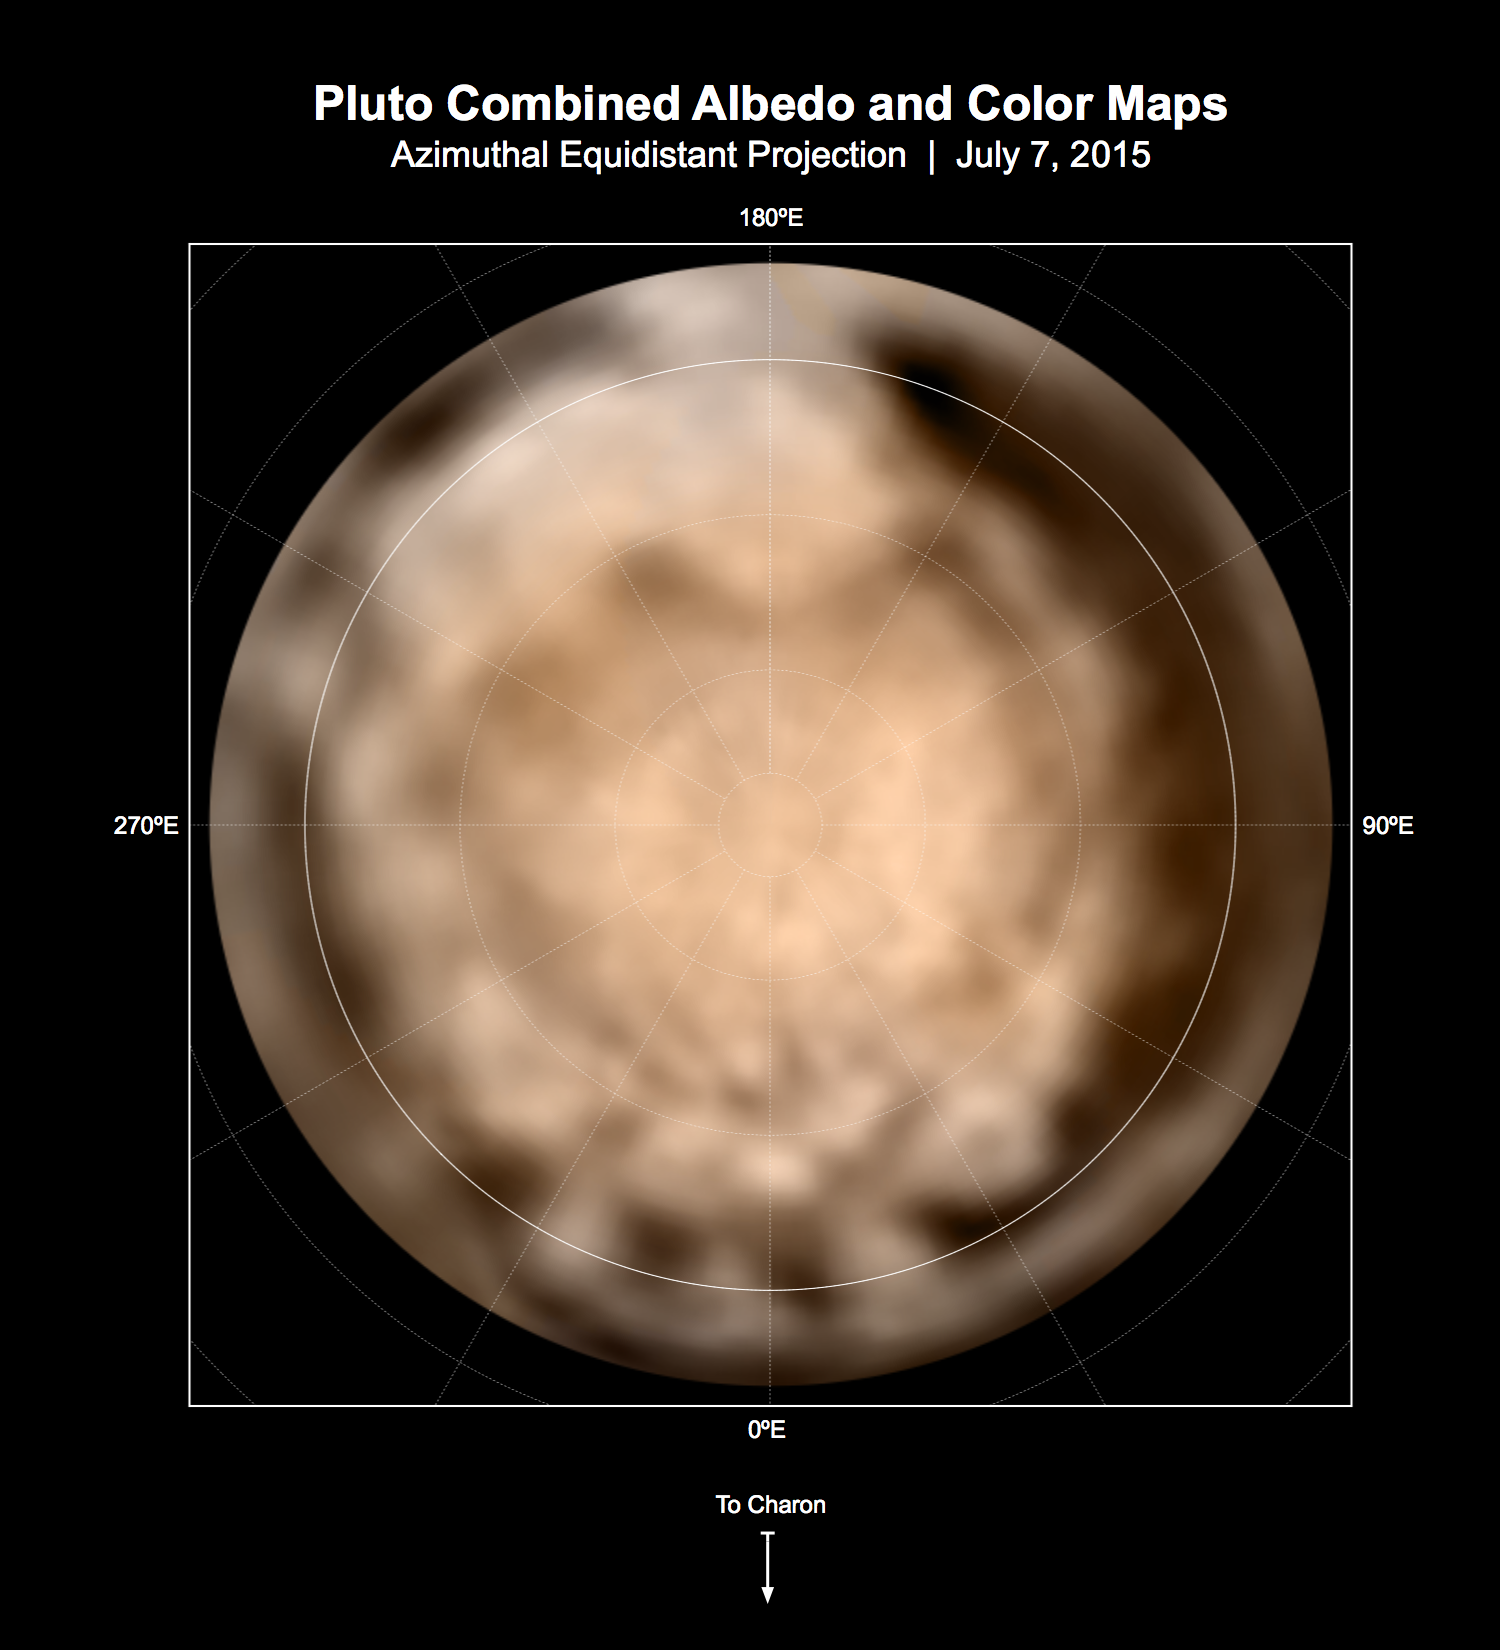

Dark and Bright Terrains of Pluto

Gray-Scale Annotated Version

These circular maps shows the distribution of Pluto’s dark and bright terrains as revealed by NASA’s New Horizons mission prior to July 4, 2015. Each map is an azimuthal equidistant projection centered on the north pole, with latitude and longitude indicated. Both a gray-scale and color version are shown. The gray-scale version is based on 7 days of panchromatic imaging from the Long Range Reconnaissance Imager (LORRI), whereas the color version uses the gray-scale base and incorporates lower-resolution color information from the Multi-spectral Visible Imaging Camera (MVIC), part of the Ralph instrument. The color version is also shown in a simple cylindrical projection in PIA19700.

In these maps, the polar bright terrain is surrounded by a somewhat darker polar fringe, one whose latitudinal position varies strongly with longitude. Especially striking are the much darker regions along the equator. A broad dark swath (“the whale”) stretches along the equator from approximately 20 to 160 degrees of longitude. Several dark patches appear in a regular sequence centered near 345 degrees of longitude. A spectacular bright region occupies Pluto’s mid-latitudes near 180 degrees of longitude, and stretches southward over the equator. New Horizons’ closest approach to Pluto will occur near this longitude, which will permit high-resolution visible imaging and compositional mapping of these various regions.

The Johns Hopkins University Applied Physics Laboratory in Laurel, Maryland, designed, built, and operates the New Horizons spacecraft, and manages the mission for NASA’s Science Mission Directorate. The Southwest Research Institute, based in San Antonio, leads the science team, payload operations and encounter science planning. New Horizons is part of the New Frontiers Program managed by NASA’s Marshall Space Flight Center in Huntsville, Alabama.

Credit: NASA/Johns Hopkins University Applied Physics Laboratory/Southwest Research Institute